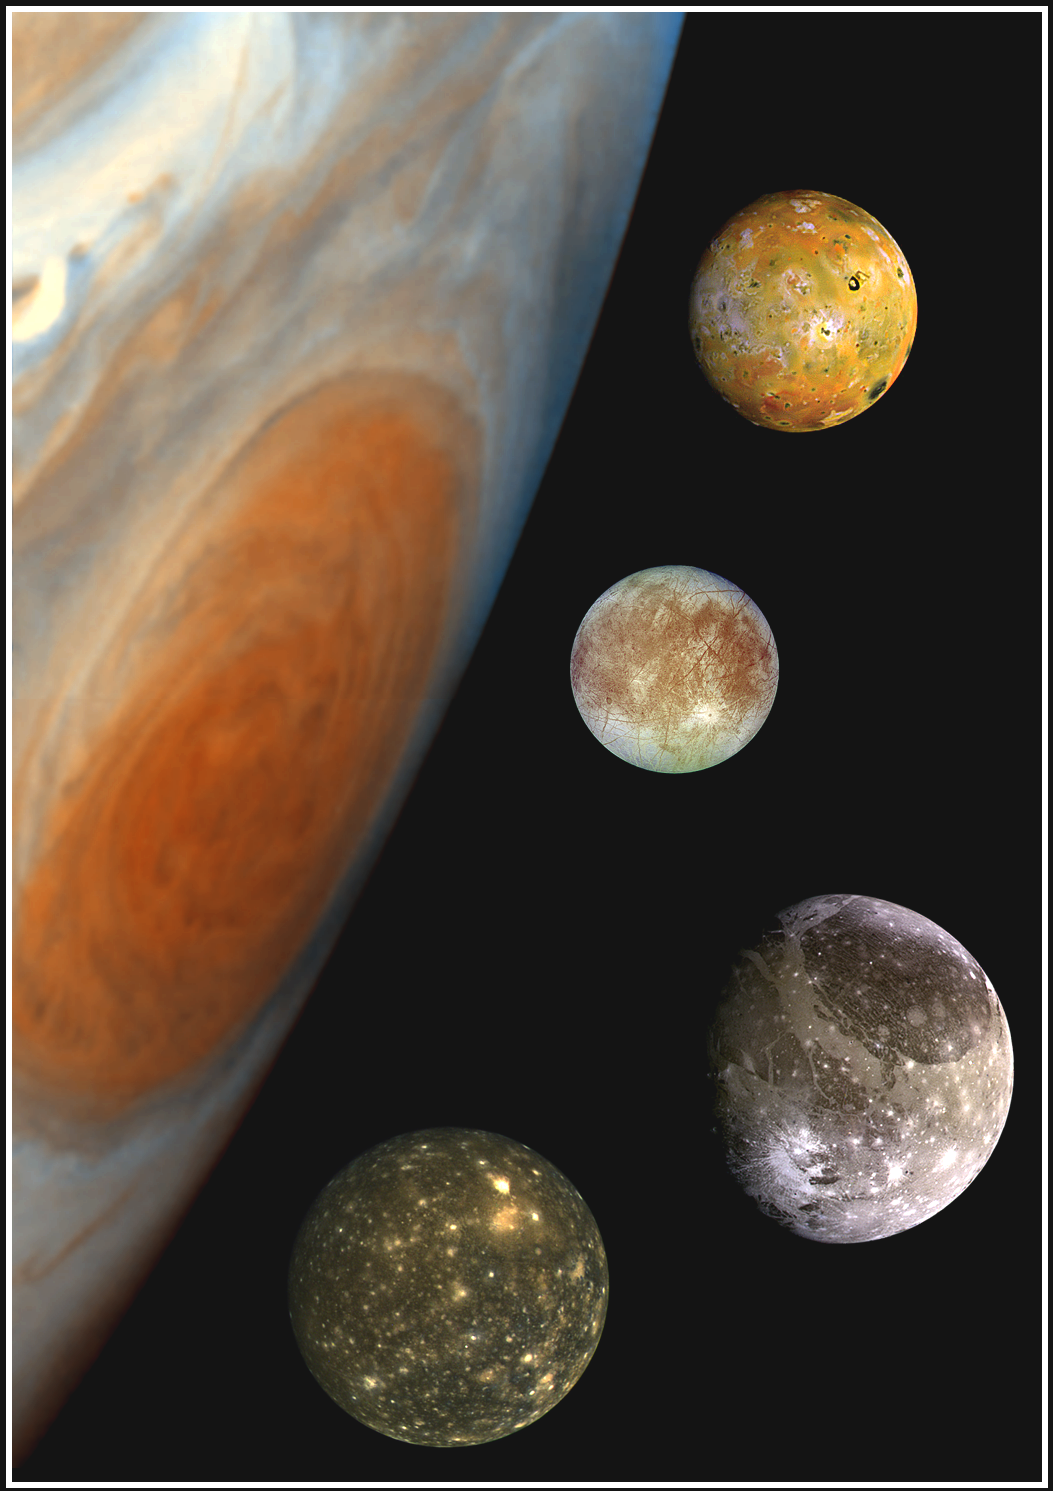

Family Portrait of Jupiter’s Great Red Spot and the Galilean Satellites

This “family portrait,” a composite of the Jovian system, includes the edge of Jupiter with its Great Red Spot, and Jupiter’s four largest moons, known as the Galilean satellites. From top to bottom, the moons shown are Io, Europa, Ganymede and Callisto.

The Great Red Spot, a storm in Jupiter’s atmosphere, is at least 300 years old. Winds blow counterclockwise around the Great Red Spot at about 400 kilometers per hour (250 miles per hour). The storm is larger than one Earth diameter from north to south, and more than two Earth diameters from east to west. In this oblique view, the Great Red Spot appears longer in the north-south direction.

Europa, the smallest of the four moons, is about the size of Earth’s moon, while Ganymede is the largest moon in the solar system. North is at the top of this composite picture in which the massive planet and its largest satellites have all been scaled to a common factor of 15 kilometers (9 miles) per picture element.

The Solid State Imaging (CCD) system aboard NASA’s Galileo spacecraft obtained the Jupiter, Io and Ganymede images in June 1996, while the Europa images were obtained in September 1996. Because Galileo focuses on high resolution imaging of regional areas on Callisto rather than global coverage, the portrait of Callisto is from the 1979 flyby of NASA’s Voyager spacecraft.

Launched in October 1989, the spacecraft’s mission is to conduct detailed studies of the giant planet, its largest moons and the Jovian magnetic environment. The Jet Propulsion Laboratory, Pasadena, CA, manages the mission for NASA’s Office of Space Science, Washington, DC.

Credit: NASA/JPL/DLR